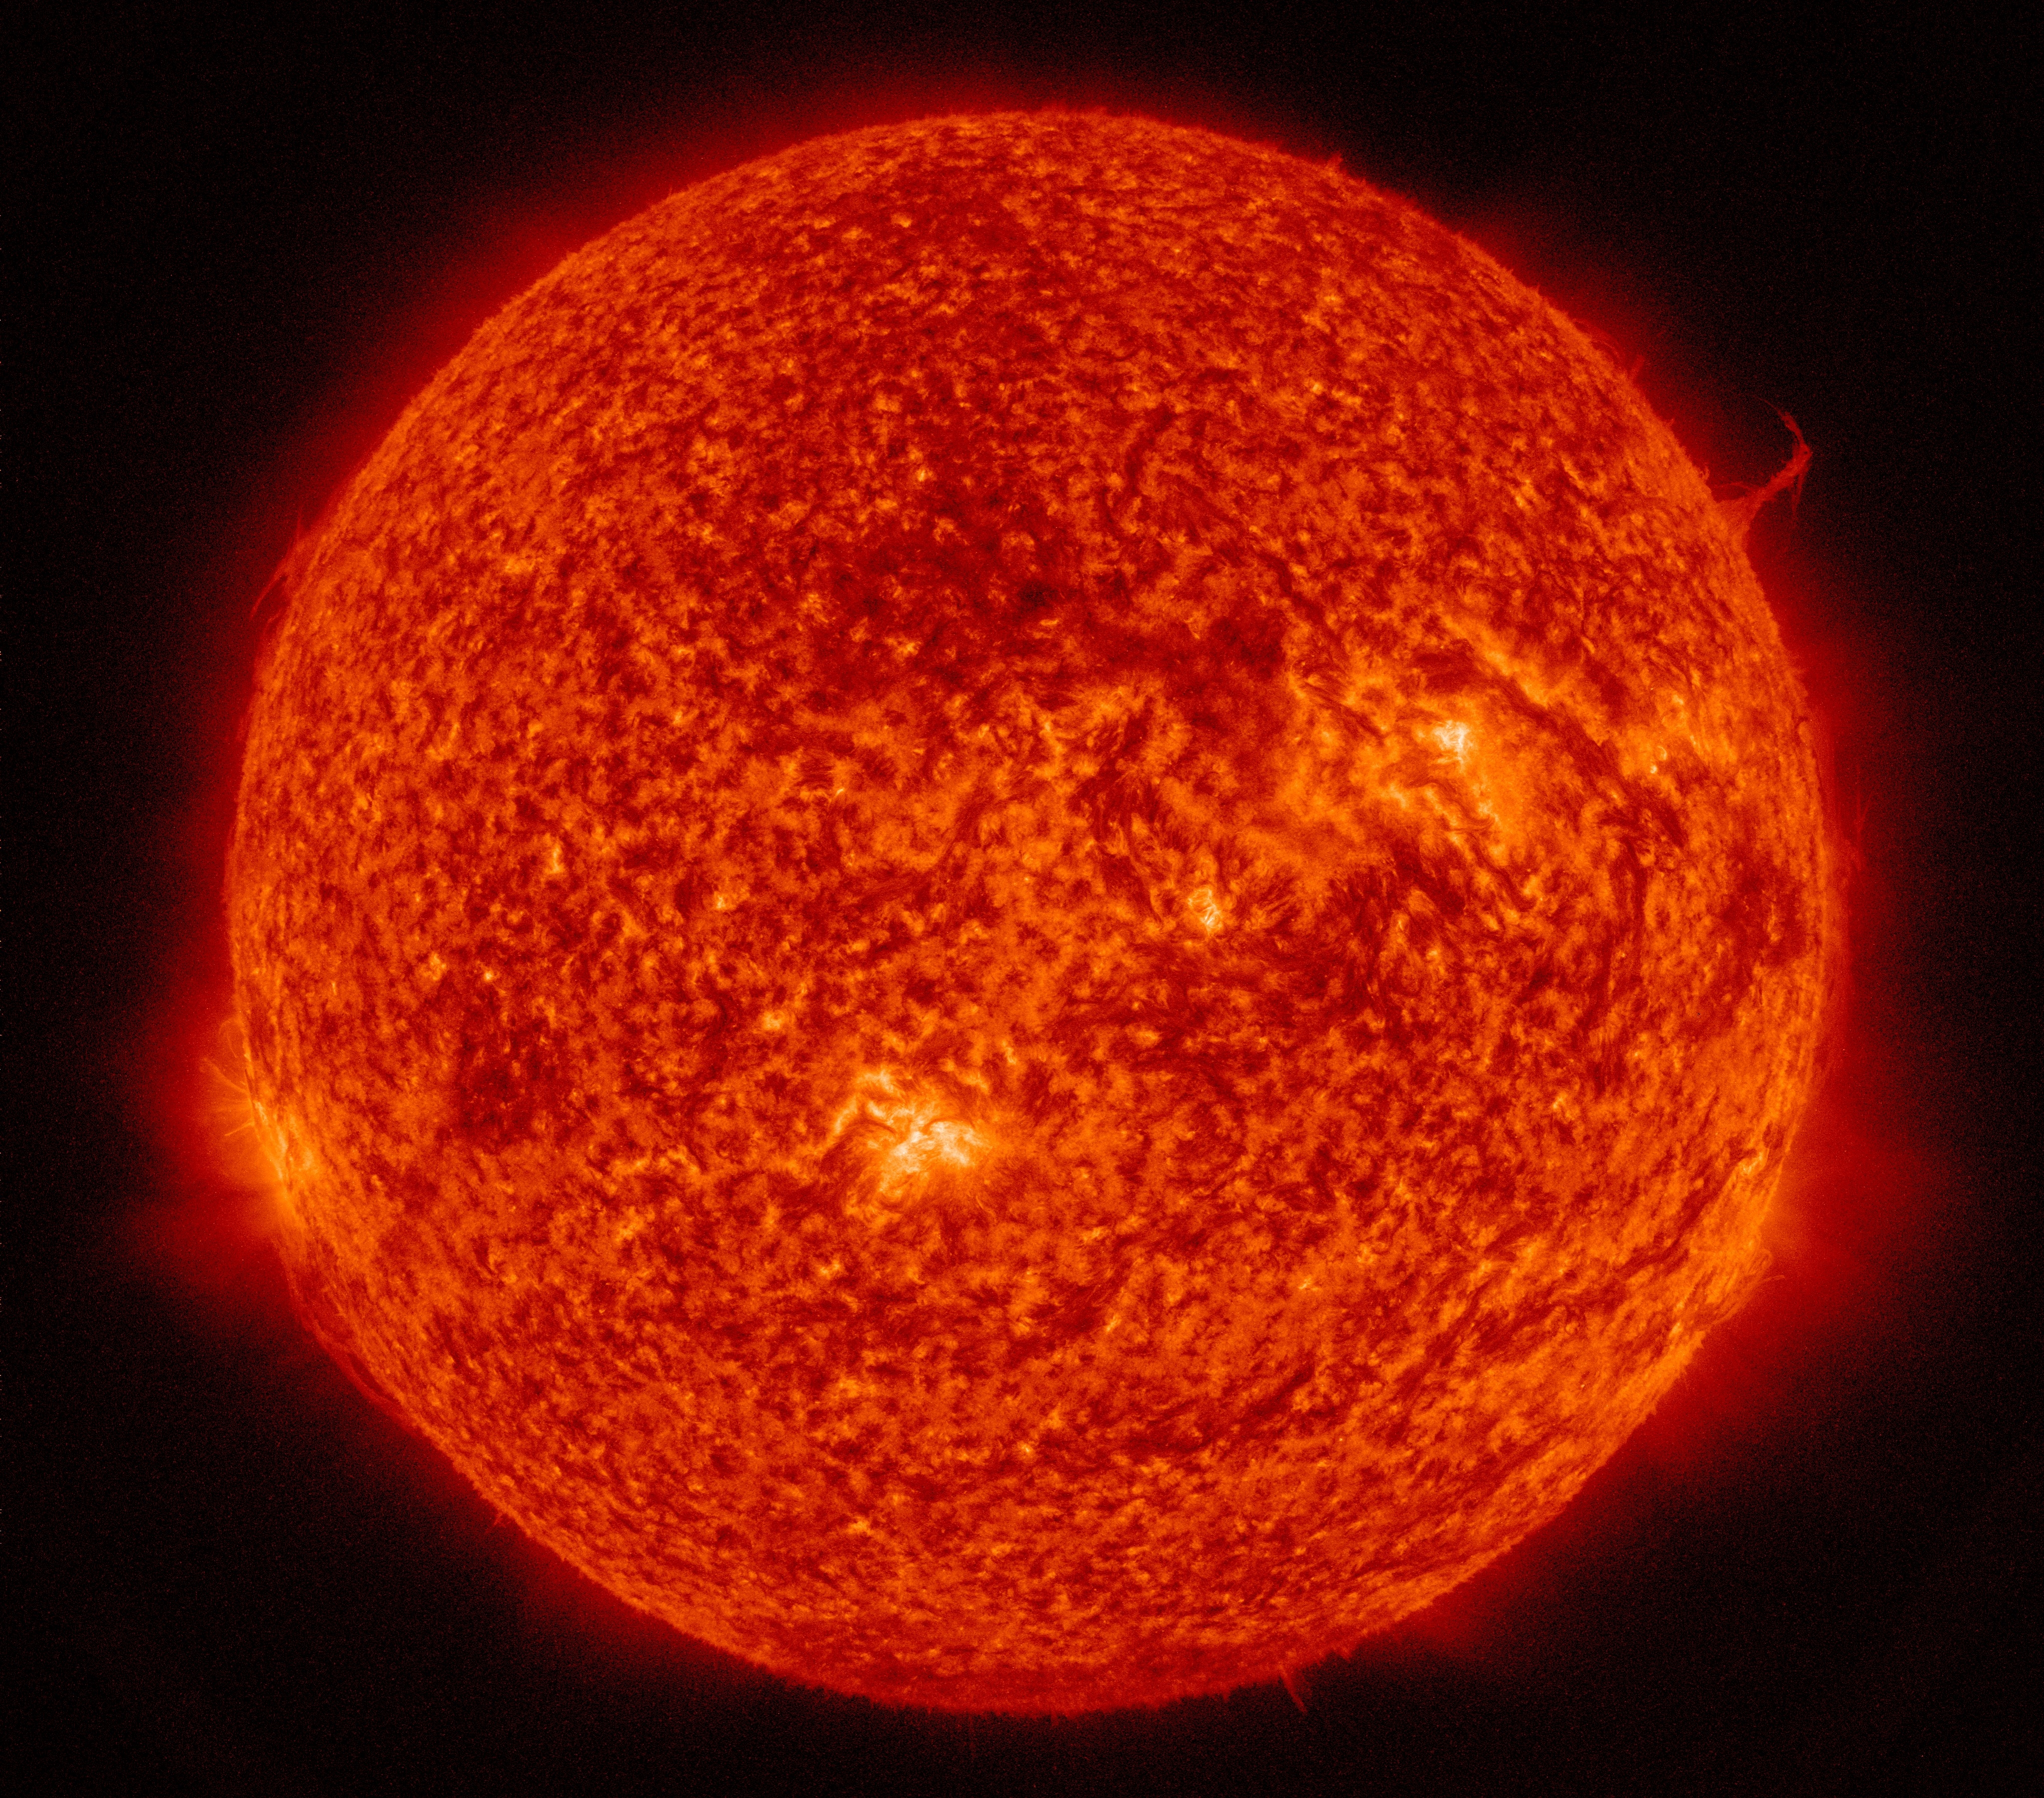

Eiffel Tower Plume

A single plume of plasma, many times taller than the diameter of Earth, rose up from the Sun, twisted and spun around, all the while spewing streams of particles for over two days (Aug. 17-19, 2015) before breaking apart. At times, its shape resembled the Eiffel Tower. Other lesser plumes and streams of particles can be seen dancing above the solar surface as well. The action was observed in a wavelength of extreme ultraviolet light.

Credit: NASA/Goddard/SDO